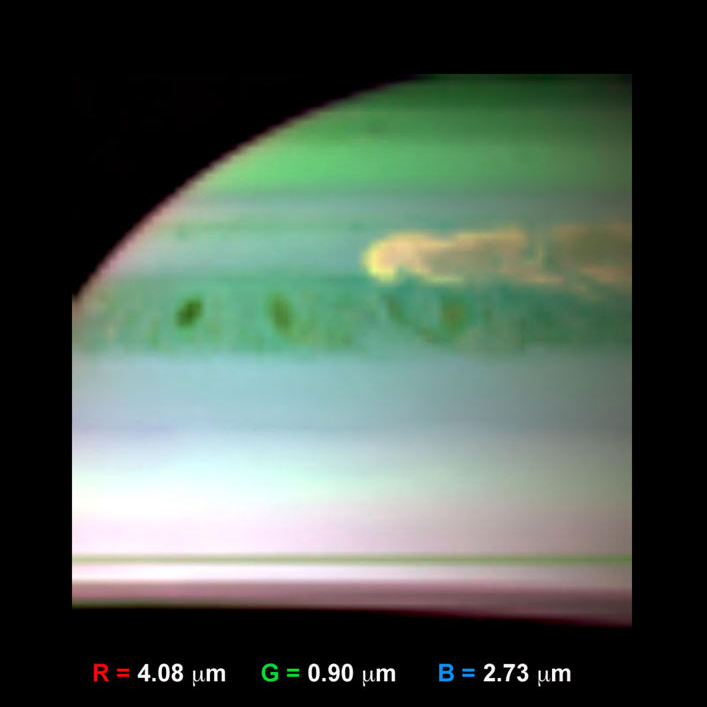

Updrafts of Large Ammonia Crystals in Saturn Storm

This false-color infrared image, obtained by NASA’s Cassini spacecraft, shows clouds of large ammonia ice particles dredged up by a powerful storm in Saturn’s northern hemisphere. Large updrafts dragged ammonia gas upward more than 30 miles (50 kilometers) from below. The ammonia then condensed into large crystals in the frigid upper atmosphere. This storm is the most violent ever observed at Saturn by an orbiting spacecraft.

Cassini’s visual and infrared mapping spectrometer obtained these images onFeb. 24, 2011. Scientists colorized the image by assigning red to brightness detected from the 4.08-micron wavelength, green to brightness from the 0.90-micron wavelength, and blue to brightness from the 2.73-micron wavelength. Large particles (red) reflect sunlight well at 4.08 microns. Particles at high altitude (green) reflect sunlight well at 0.9 microns. Particles comprised of ammonia — especially large ones — do not reflect 2.73-micron sunlight well, but instead absorb light at this wavelength.

The storm here shows up as yellow, demonstrating that it has a large signal in both red and green colors. This indicates the cloud has large particles and extends upward to relatively high altitude. In addition, the lack of blue in the feature indicates that the storm cloud has a substantial component of ammonia crystals. The head of the storm is particularly rich in such particles, as created by powerful updrafts of ammonia gas from depth in the throes of Saturn’s thunderstorm.

The Cassini-Huygens mission is a cooperative project of NASA, the European Space Agency and the Italian Space Agency (ASI). NASA’s Jet Propulsion Laboratory in Pasadena, Calif., manages the mission for NASA’s Science Mission Directorate at the agency’s headquarters in Washington. The Cassini orbiter was designed, developed and assembled at JPL. The visual and infrared mapping spectrometer was built by JPL, with a major contribution by ASI. The visual and infrared mapping spectrometer science team is based at the University of Arizona, Tucson. JPL is a division of the California Institute of Technology in Pasadena.

Credit: NASA/JPL/Univ. of Arizona